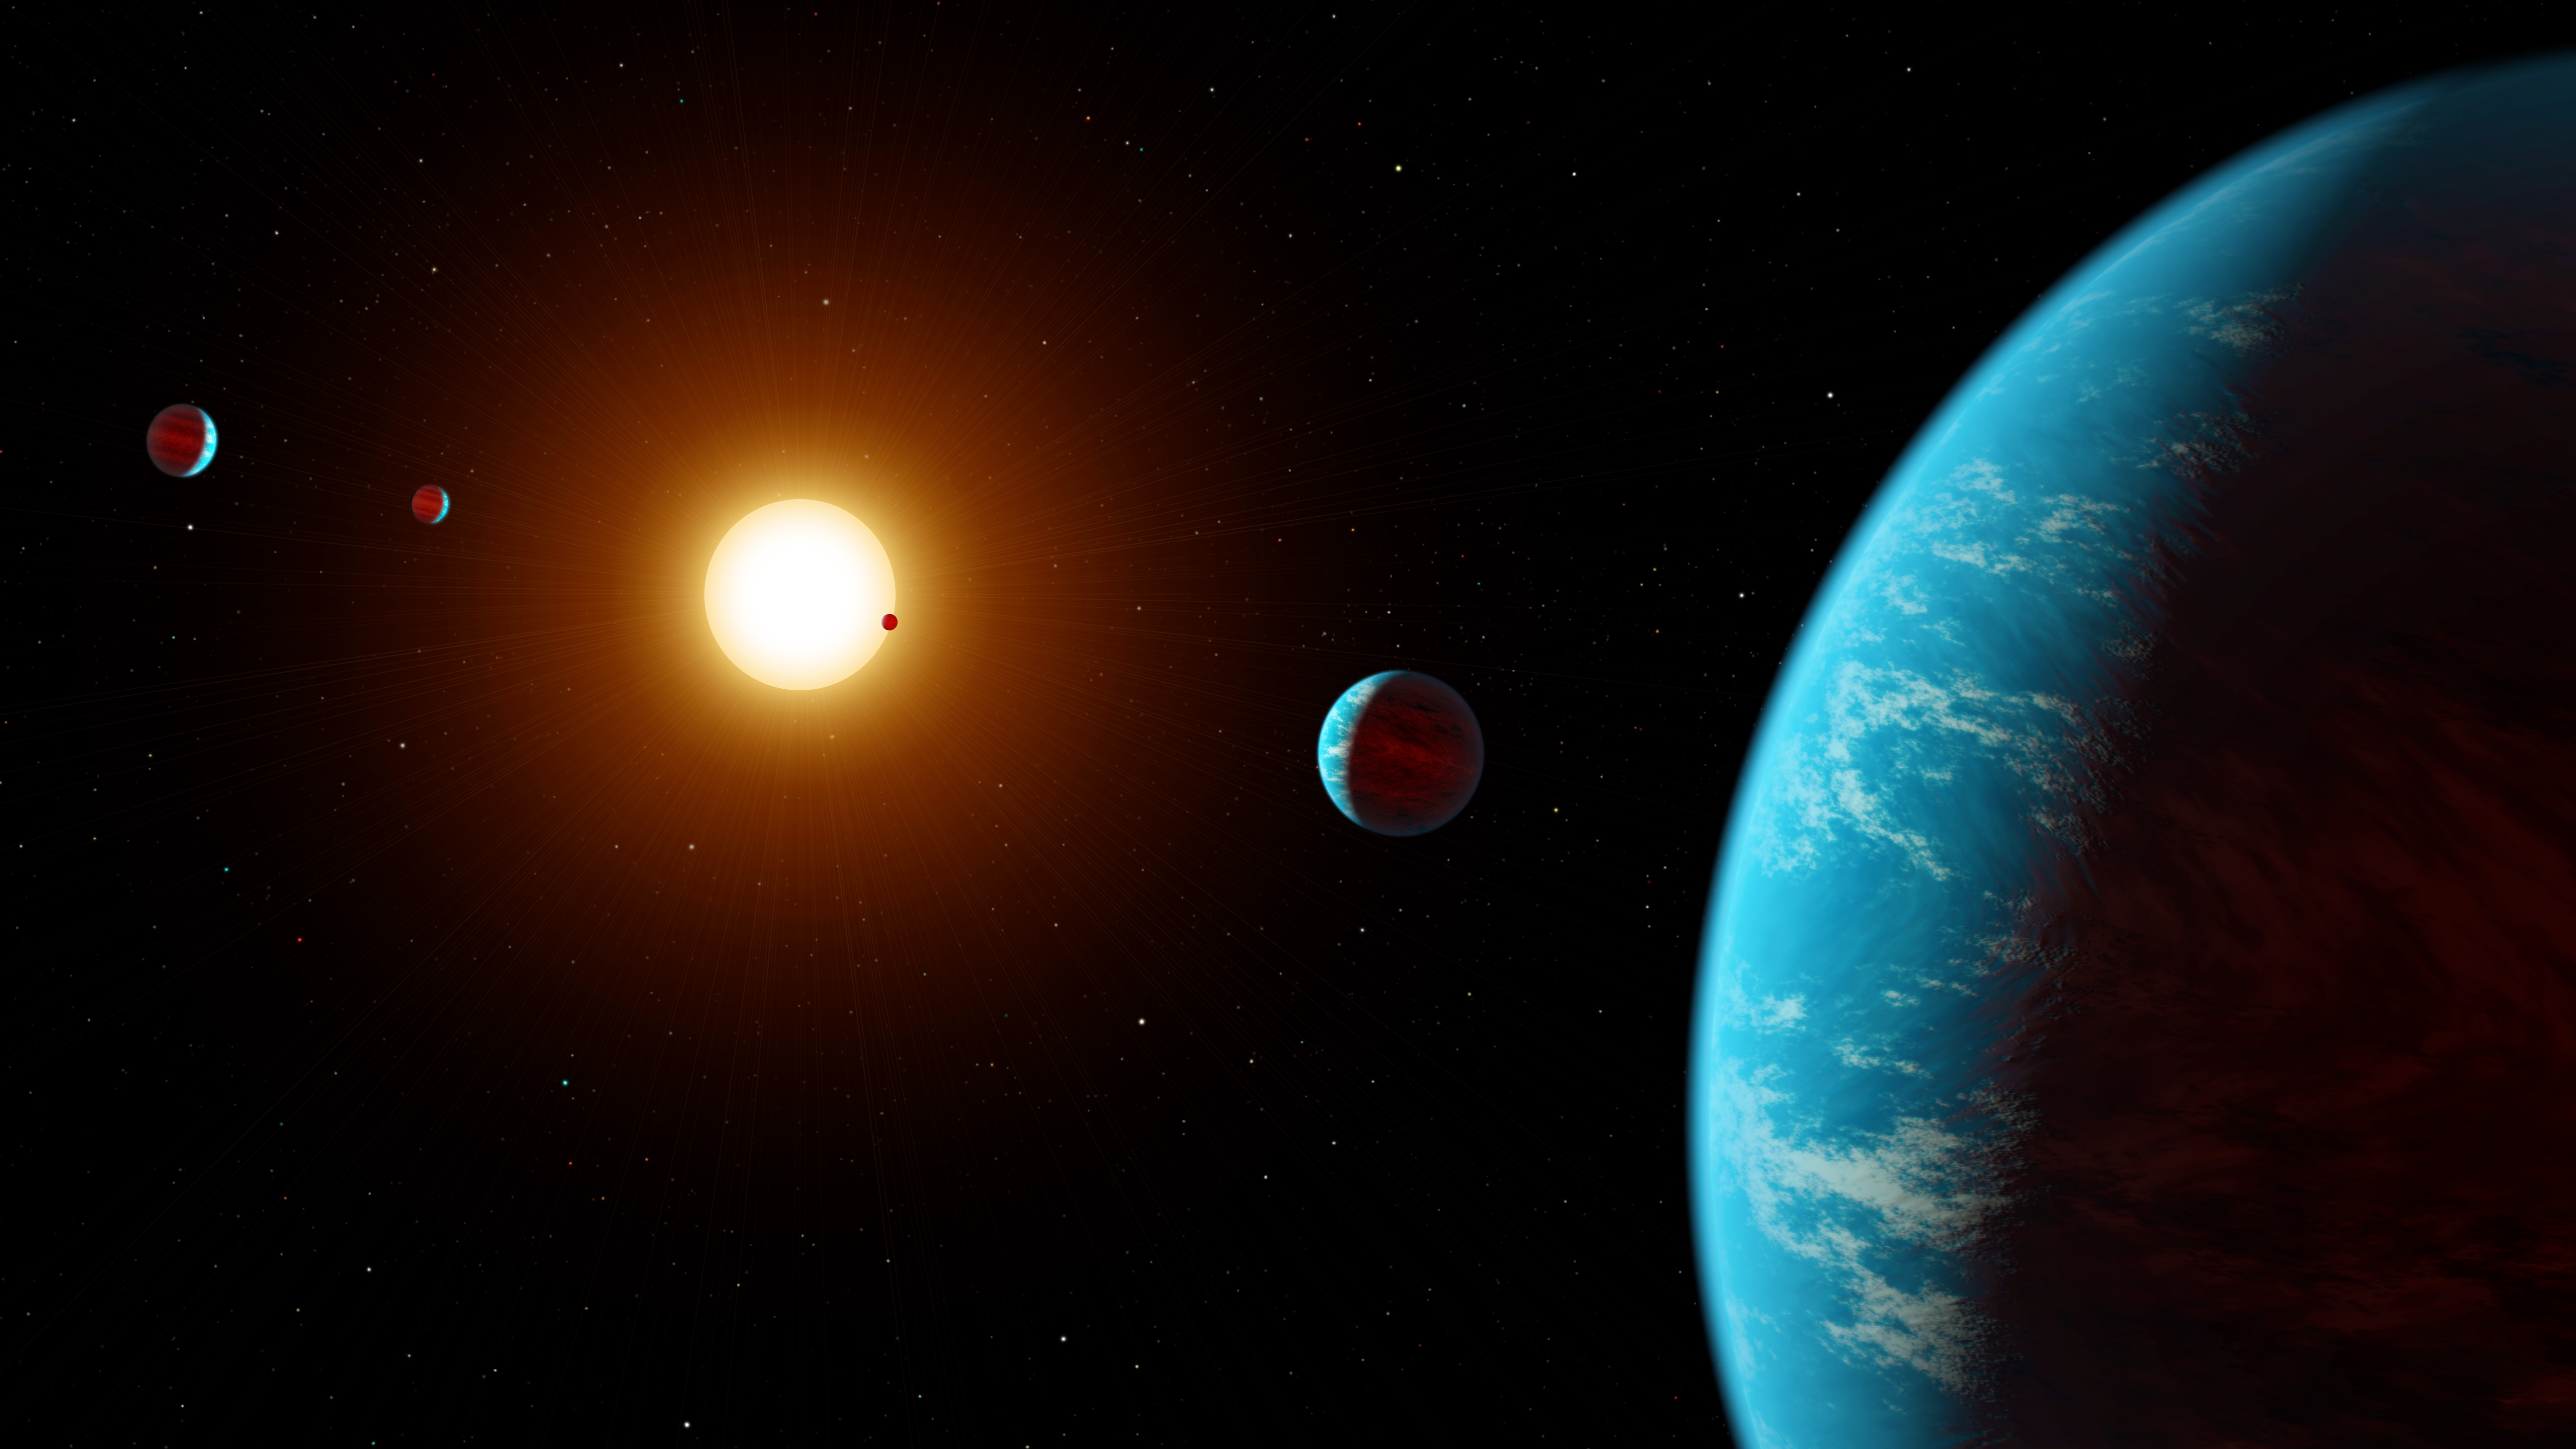

Kepler K2-138 System (Artist’s Concept)

Figure 1

This artist concept shows K2-138, the first multi-planet system discovered by citizen scientists. The central star is slightly smaller and cooler than our Sun. The five known planets are all between the size of Earth and Neptune. Planet b may potentially be rocky, but planets c, d, e, and f likely contain large amounts of ice and gas. All five planets have orbital periods shorter than 13 days and are all incredibly hot, ranging from 800 to 1,800 degrees Fahrenheit.

NASA Ames manages the Kepler and K2 missions for NASA’s Science Mission Directorate. JPL managed Kepler mission development. Ball Aerospace & Technologies Corporation operates the flight system with support from the Laboratory for Atmospheric and Space Physics at the University of Colorado in Boulder.

Credit: NASA/JPL-Caltech